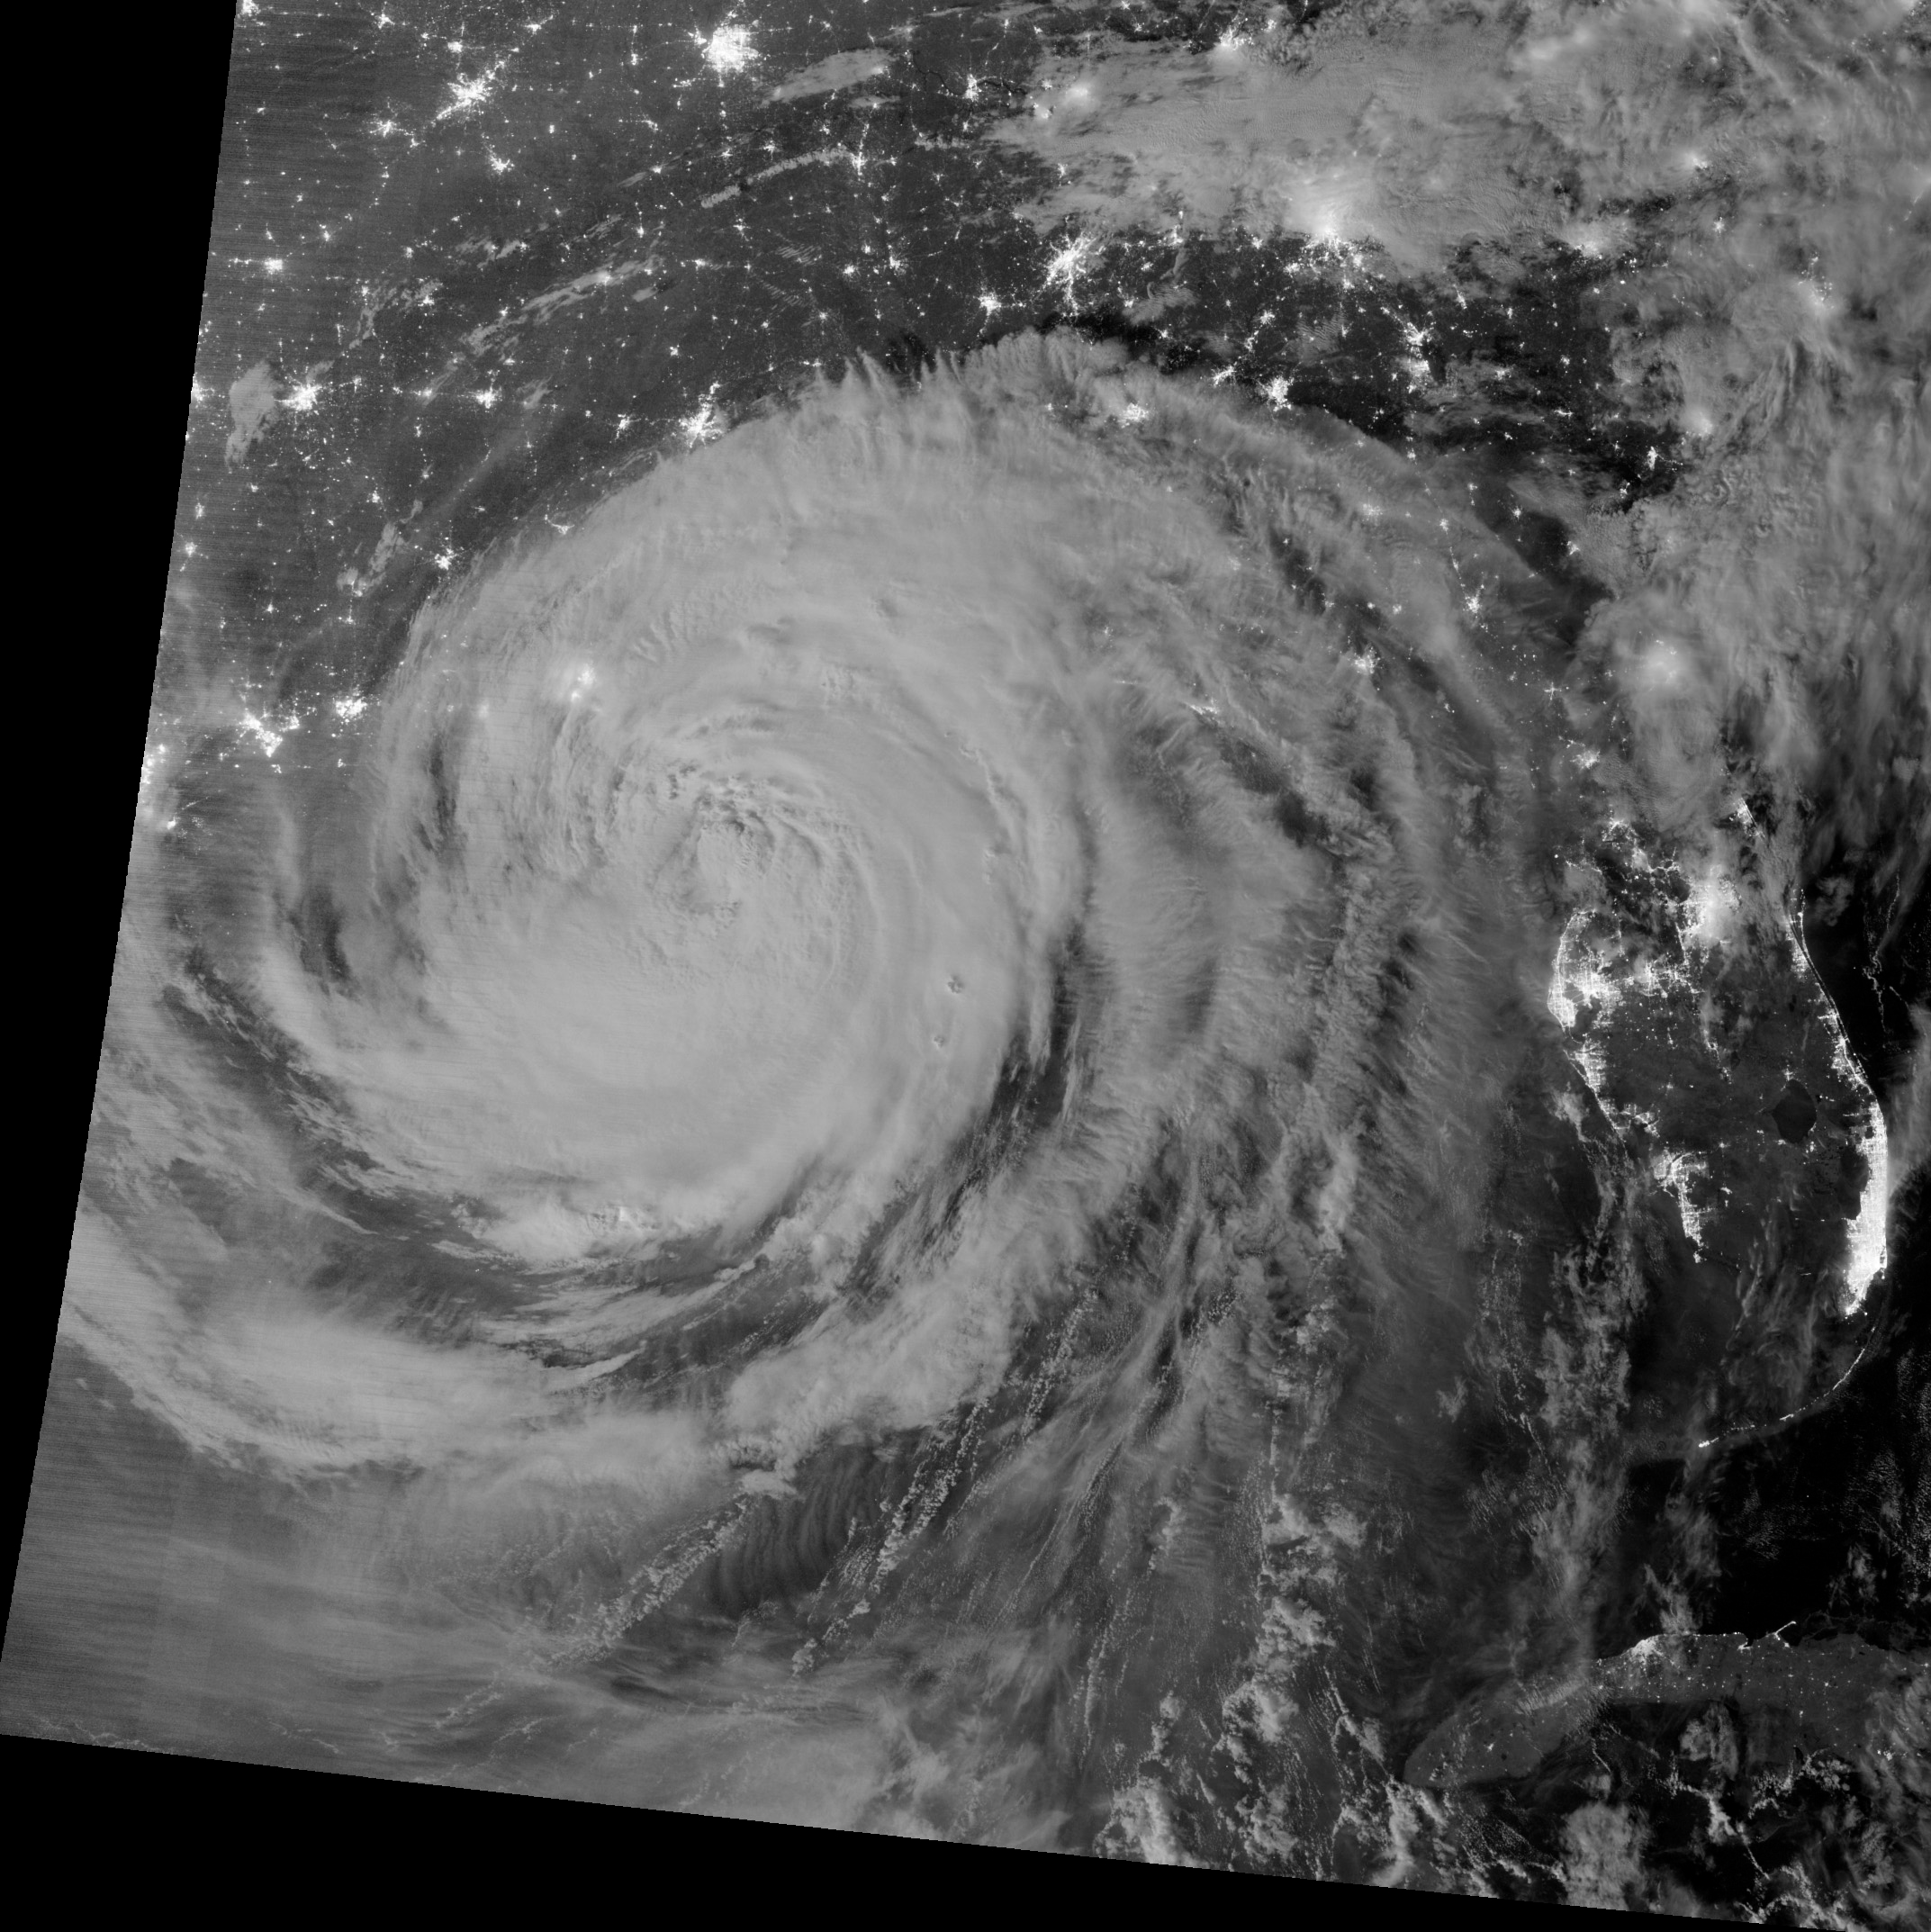

Hurricane Isaac by Night

NASA image acquired August 29, 2012 1:57 a.m EDT Annotated view here: bit.ly/RsFT9Y Hurricane Isaac lit up by moonlight as it spins over the city of New Orleans, La. at 1:57 am central daylight savings time the morning of August 29, 2012. The Suomi National Polar-orbiting Partnership (NPP) satellite captured these images with its Visible Infrared Imaging Radiometer Suite (VIIRS). The "day-night band" of VIIRS detects light in a range of wavelengths from green to near-infrared and uses light intensification to enable the detection of dim signals. Suomi NPP is the result of a partnership between NASA, the National Oceanic and Atmospheric Administration and the Department of Defense.

Credit: NASA/NOAA, Earth Observatory NASA Earth Observatory image by Jesse Allen and Robert Simmon, using VIIRS Day Night Band data. Credit: NASA Earth Observatory